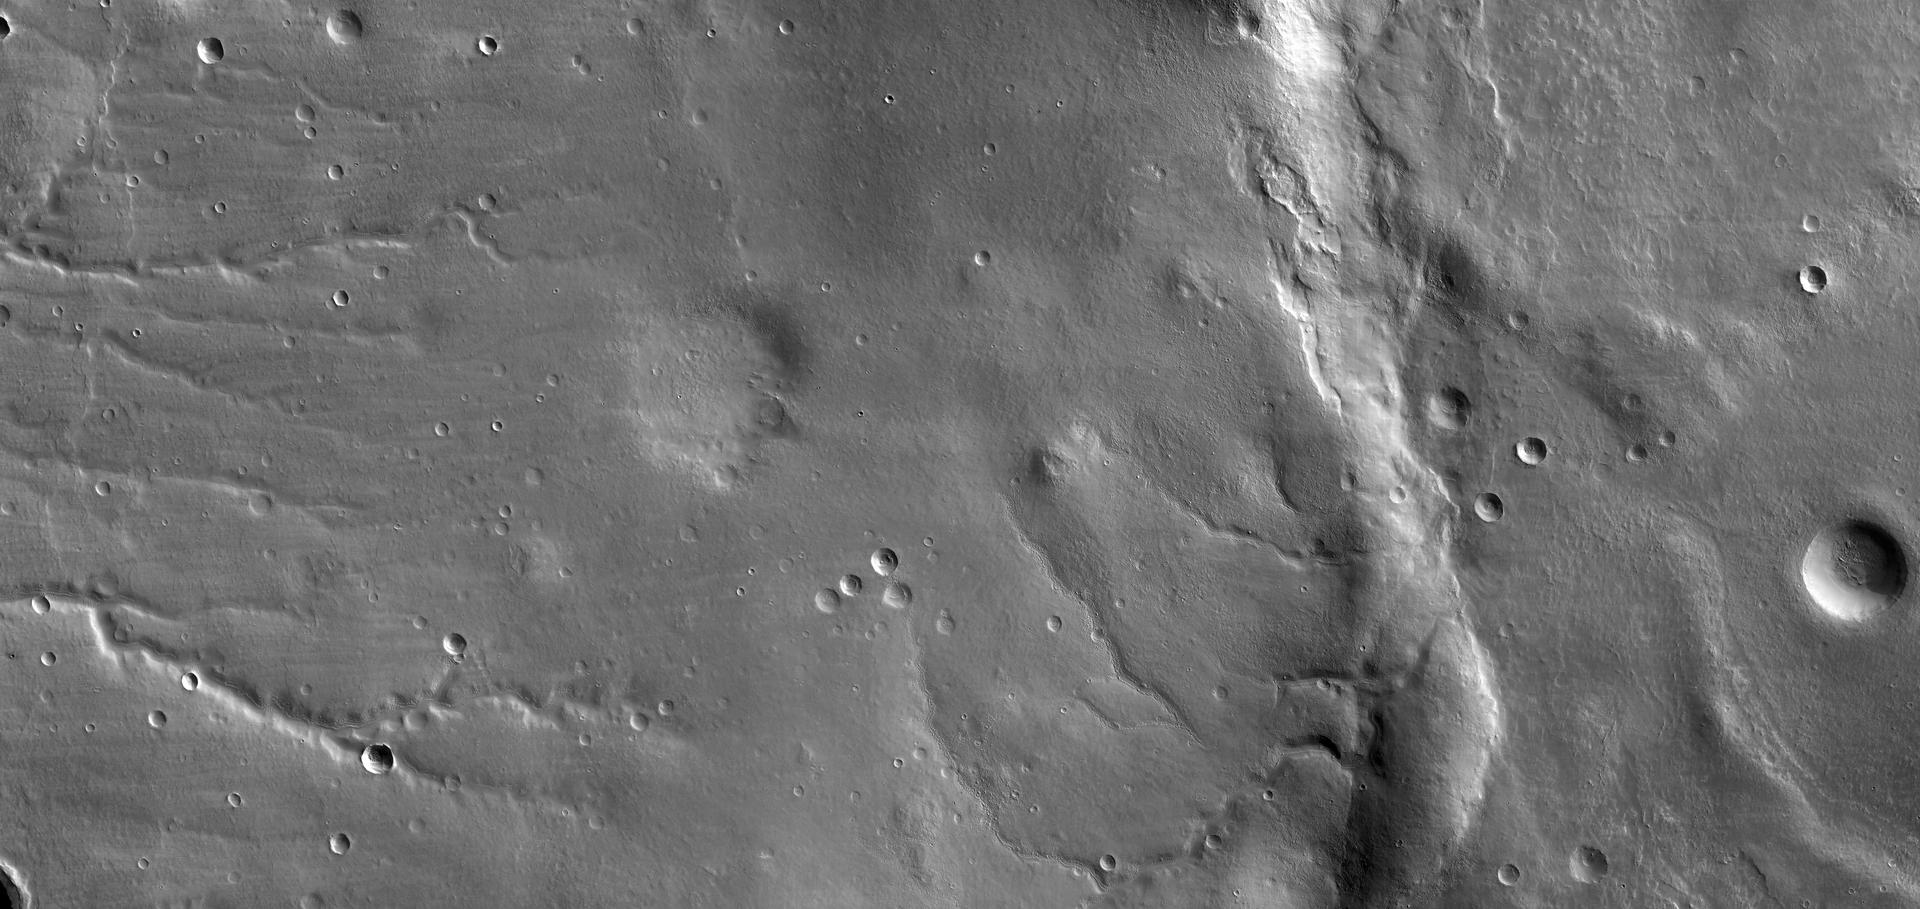

Detail of First Mars Image from Newly Arrived Camera

This view shows the ground covered in the first image of Mars taken by the High Resolution Imaging Science Experiment camera (HiRISE) on NASA’s Mars Reconnaissance Orbiter. The spacecraft, launched Aug. 12, 2005, began orbiting Mars on March 10, 2006. HiRISE took this first test image from orbit on March 24, 2006, from an altitude of 2,489 kilometers (1,547 miles). Images taken during the mission’s main science phase, beginning in fall 2006, will be from an altitude about one-tenth as far from the ground, gaining even higher resolution.

This image is a mosaic combining 10 side-by-side exposures taken through red filters, presented at greatly reduced scale. The full product would be 20,000 pixels wide by 9,500 pixels high. A sample image of a portion ofthe lower right of this image is offered in full resolution (see PIA08013).

The quality of this test image is spectacular, with no hint to the eye of any smear or blurring. A high signal-to-noise ratio reveals fine details even in the shadows.

The scene covers an area 49.8 kilometers (30.9 miles) wide and 23.6 kilometers (14.7 miles) high, of landscape typical of Mars’ mid-latitude southern highlands. The location is 34 degrees south latitude, 305 degrees east longitude. An old, muted crater lies at the middle of the scene, with sets of channels to the left and right. Superimposed on parts of this terrain is a much younger, layered mantle of debris. The debris mantle is smooth in places but rough in other areas where it may have partially sublimated. This suggests that the debris mantle is (or was) rich in volatiles such as ices of water, carbon dioxide or both. Also superimposed on the landscape are many small sharp-rimmed impact craters and wind-blown dunes. This image illustrates processes that may have involved water both on ancient Mars (channels and eroded craters) and much more recently in Mars’ history (volatile-rich debris mantle).

The radiometric and geometric processing of this image is very preliminary. In particular there are mismatches visible at full resolution along the seams between the 10 side-by-side images from separate CCDs (charge-coupled devices, which are electronic optical sensors).

Credit: NASA/JPL-Caltech/University of Arizona